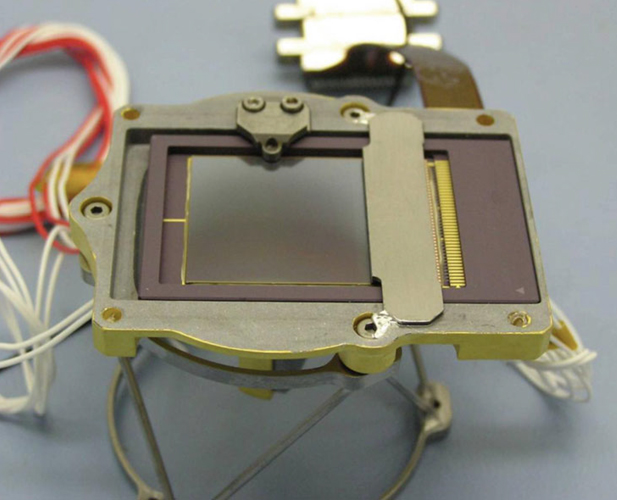

Detector for CheMin

This charged couple device (CCD) is part of the Chemistry and Mineralogy (CheMin) instrument on NASA’s Curiosity rover. When CheMin directs X-rays at a sample of soil, this imager, which is the size of a postage stamp, detects both the position and energy of each X-ray photon. The technology in this CCD was originally developed by NASA and has become widely used in commercial digital cameras.

NASA’s Jet Propulsion Laboratory, a division of Caltech in Pasadena, manages the project for NASA’s Science Mission Directorate, Washington, and built Curiosity and CheMin.

Credit: NASA/Ames/JPL-Caltech